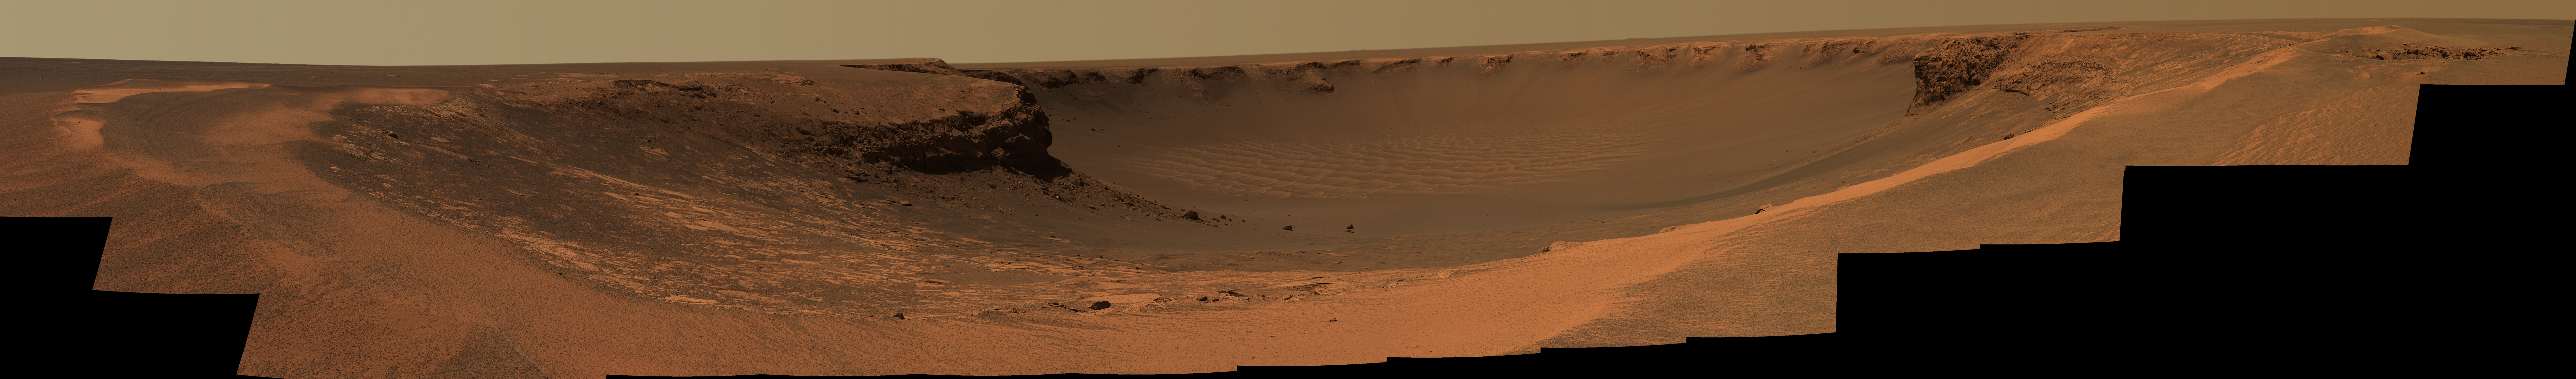

Duck Bay, Victoria Crater

This image taken by the panoramic camera on the Mars Exploration Rover Opportunity shows the view of Victoria Crater from Duck Bay. Opportunity reached Victoria Crater on Sol 951 (September 27, 2006) after traversing 9.28 kilometers (5.77 miles) since her landing site at Eagle Crater. Victoria Crater is roughly 800 meters (one-half mile) wide — about five times wider than Endurance Crater, and 40 times as wide as Eagle crater. The south face of the 6 meter (20 foot) tall layered Cape Verde promontory can be seen in the left side of the inner crater wall, about 50 meters (about 165 feet) away from the rover at the time of the imaging. The north face of the 15 meter (50 foot) tall stack of layered rocks called Cabo Frio can be seen on the right side of the inner crater wall.

This mosaic was taken on Sols 952 and 953 (September 28 and 29, 2006). There are 30 separate pointings through 6 different filters at each pointing. This mosaic was generated from Pancam’s 753 nm, 535 nm, and 482 nm filters. Four versions are available at full resolution: this approximate true color rendering, a false color stretch to enhance subtle color differences in the scene, a stereo anaglyph, which appears three dimensional when viewed through red-blue glasses, and a black and white version presented as a cylindrical projection with geometric seam correction.

Credit: NASA/JPL